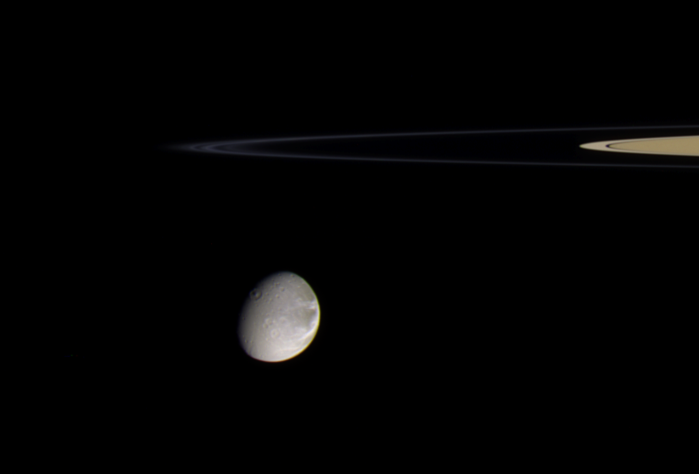

Wisps in Color

Saturn’s moon Dione is about to swing around the edge of the thin F ring in this color view. More than one thin strand of the F ring’s tight spiral can be seen here.

The terrain seen on Dione is on the moon’s Saturn-facing hemisphere. The diameter of Dione is 1,126 kilometers (700 miles).

Images taken using infrared, green and ultraviolet spectral filters were composited to create this color view. The images were taken with the Cassini spacecraft narrow-angle camera on Sept. 20, 2005, at a distance of approximately 2 million kilometers (1.2 million miles) from Dione and at a Sun-Dione-spacecraft, or phase, angle of 48 degrees. The image scale is 12 kilometers (7 miles) per pixel.

The Cassini-Huygens mission is a cooperative project of NASA, the European Space Agency and the Italian Space Agency. The Jet Propulsion Laboratory, a division of the California Institute of Technology in Pasadena, manages the mission for NASA’s Science Mission Directorate, Washington, D.C. The Cassini orbiter and its two onboard cameras were designed, developed and assembled at JPL. The imaging operations center is based at the Space Science Institute in Boulder, Colo.

Credit: NASA/JPL/Space Science Institute